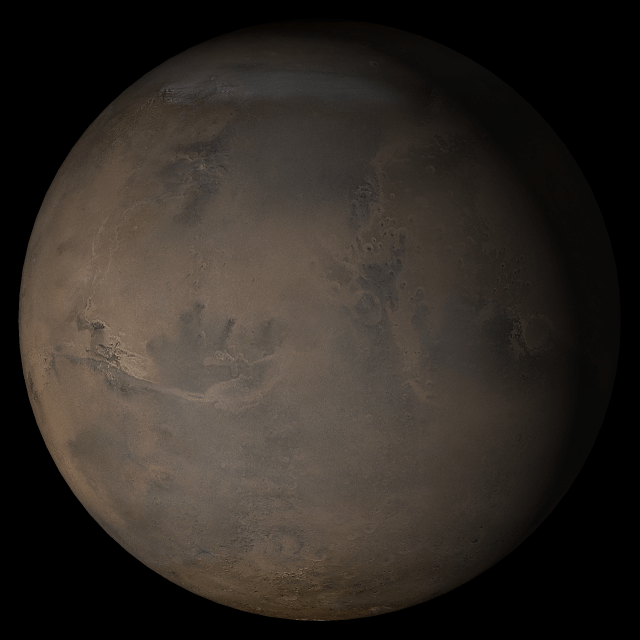

Mars at Ls 341°: Acidalia/Mare Erythraeum

13 December 2005
This Mars Global Surveyor (MGS) Mars Orbiter Camera (MOC) image shows a banded surface in Argyre Planitia, the second largest impact basin in the martian southern hemisphere. The bands are the erosional expression of layered, perhaps sedimentary, rock.

Season: Northern Winter/Southern Summer

Credit: NASA/JPL/Malin Space Science Systems